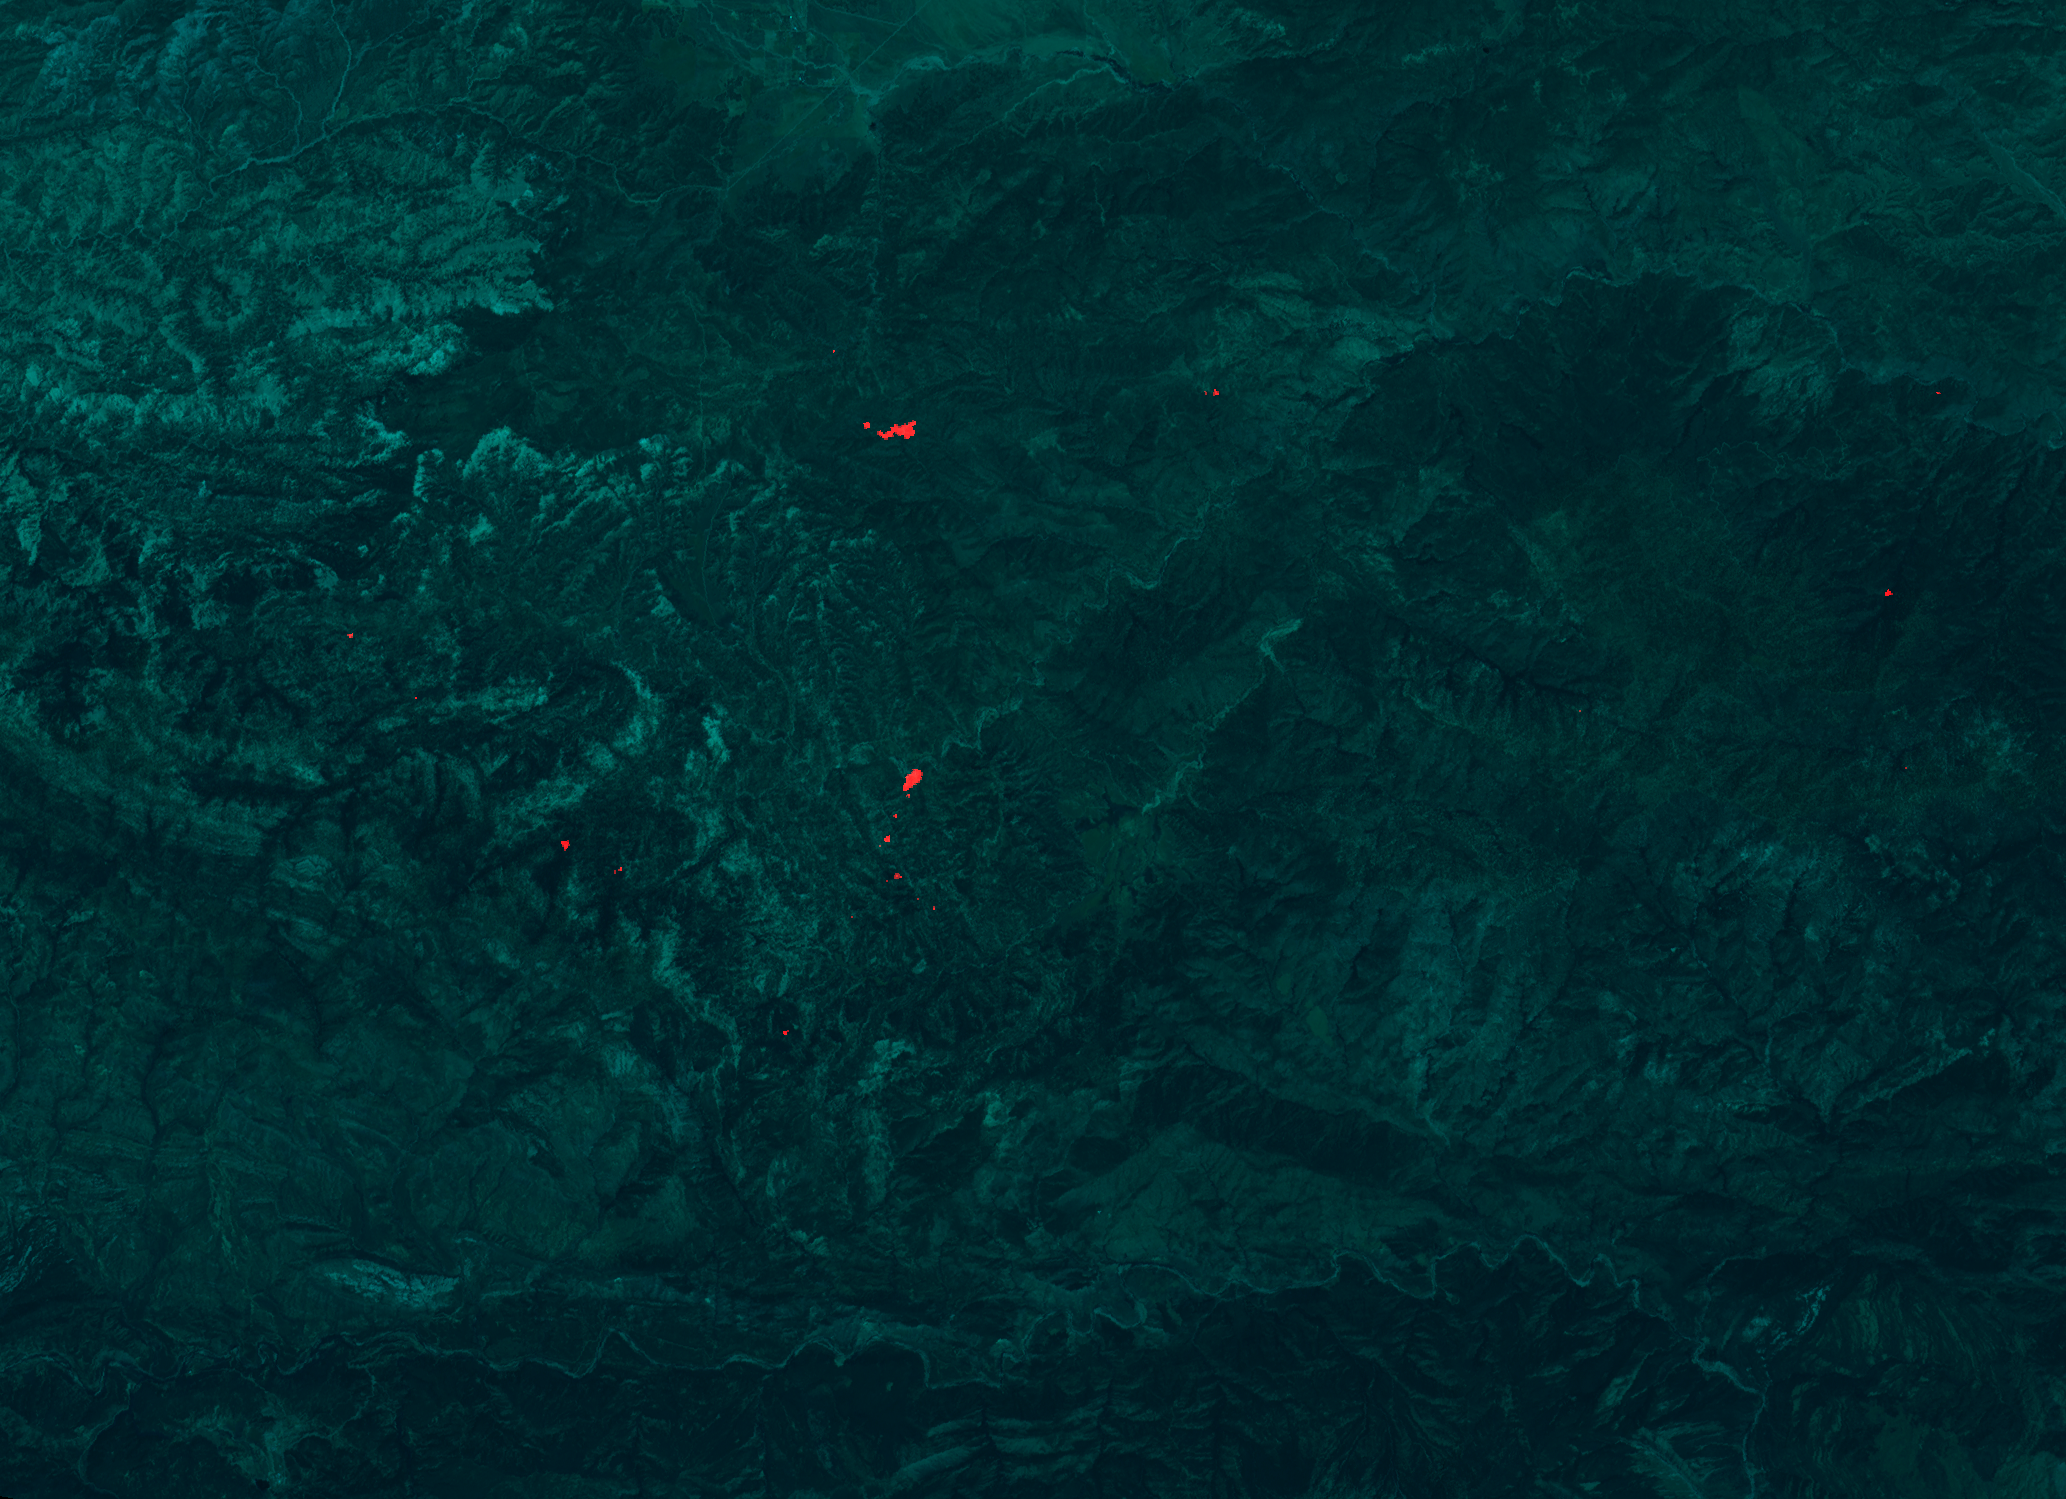

Day Fire in Ventura County

Annotated Version

The Day fire has been burning in Ventura County in Southern California since Labor Day, and has consumed more than 160,000 acres. As of September 29, it was 63 percent contained. The Advanced Spaceborne Thermal Emission and Reflection Radiometer on NASA’s Terra satellite flew over the fire at 10 p.m. Pacific Time on September 28, and imaged the fire with its infrared camera. The hottest areas of active burning appear as red spots on the image. The blue-green background is a daytime image acquired in June, used as a background to allow firefighters to localize the hot spots.

With its 14 spectral bands from the visible to the thermal infrared wavelength region, and its high spatial resolution of 15 to 90 meters (about 50 to 300 feet), ASTER images Earth to map and monitor the changing surface of our planet.

ASTER is one of five Earth-observing instruments launched December 18, 1999, on NASA’s Terra satellite. The instrument was built by Japan’s Ministry of Economy, Trade and Industry. A joint U.S./Japan science team is responsible for validation and calibration of the instrument and the data products.

The broad spectral coverage and high spectral resolution of ASTER provides scientists in numerous disciplines with critical information for surface mapping, and monitoring of dynamic conditions and temporal change. Example applications are: monitoring glacial advances and retreats; monitoring potentially active volcanoes; identifying crop stress; determining cloud morphology and physical properties; wetlands evaluation; thermal pollution monitoring; coral reef degradation; surface temperature mapping of soils and geology; and measuring surface heat balance.

The U.S. science team is located at NASA’s Jet Propulsion Laboratory, Pasadena, Calif. The Terra mission is part of NASA’s Science Mission directorate.

Size: 22.5 by 31.0 kilometers (12.6 by 15.2 miles)
Location: 34.6 degrees North latitude, 119.1 degrees West longitude
Orientation: North at top
Image Data: ASTER Bands 4, 2, and 1 Original Data Resolution: ASTER 15 meters (49.2 feet) and 30 meters (98.4 feet)
Dates Acquired: September 28, 2006 and June 19 2006

Credit: NASA/GSFC/METI/ERSDAC/JAROS, and U.S./Japan ASTER Science Team